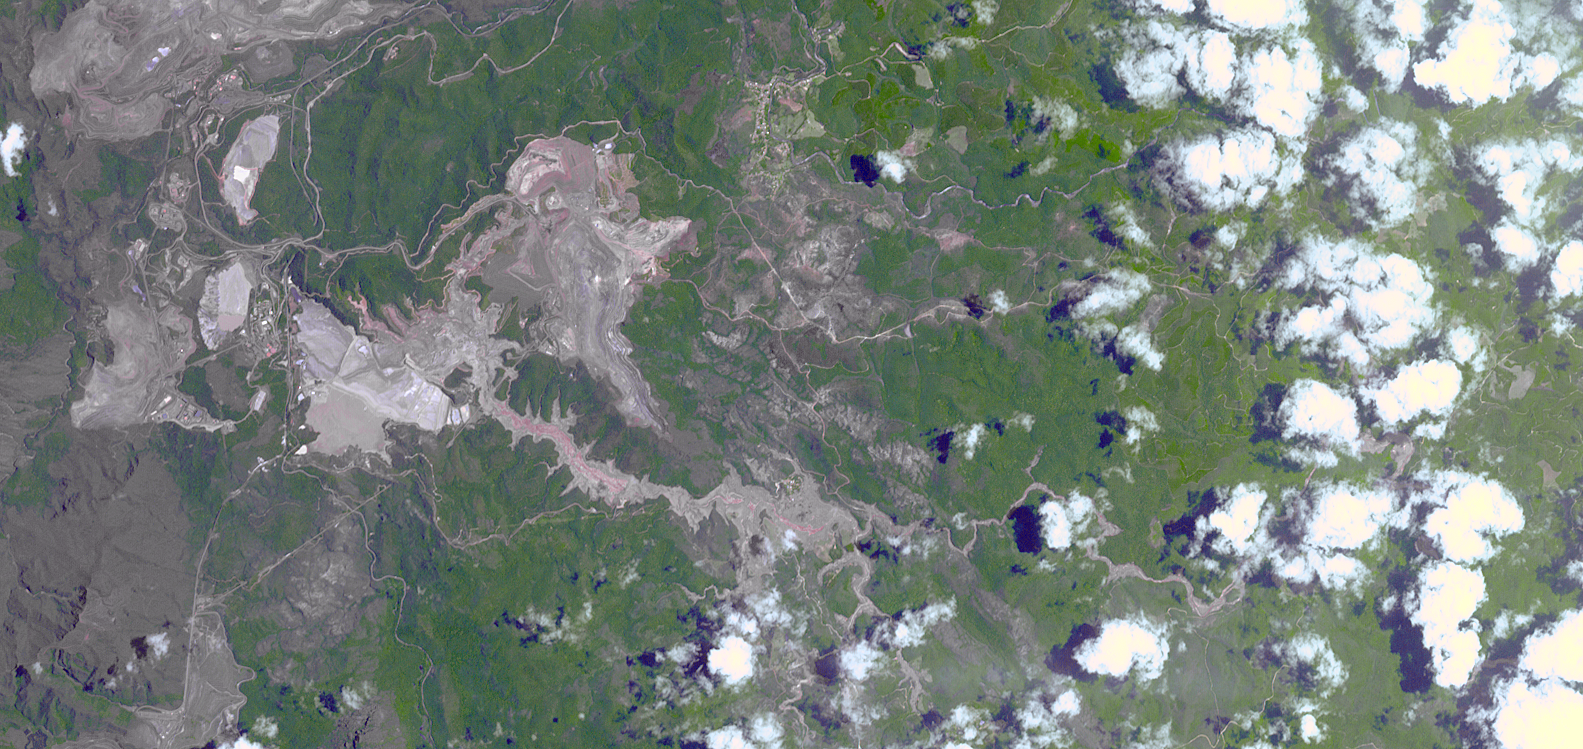

Flooding at Iron-Ore Mine, SE Brazil

On Nov. 5, 2015, a dam at an iron-ore mine in southeastern Brazil burst, sending a wall of water, clay-red mud and debris downstream, overwhelming several villages in the path. The Germano mine is near the town of Mariana in Minas Gerais state. The region is seen in this image from the Advanced Spaceborne Thermal Emission and Reflection Radiometer (ASTER) instrument aboard NASA’s Terra spacecraft was acquired Nov. 12, 2015, covers an area of 6.8 by 14.3 miles (11 by 23 kilometers), and is located at 20.2 degrees south, 43.5 degrees west.

With its 14 spectral bands from the visible to the thermal infrared wavelength region and its high spatial resolution of 15 to 90 meters (about 50 to 300 feet), ASTER images Earth to map and monitor the changing surface of our planet. ASTER is one of five Earth-observing instruments launched Dec. 18, 1999, on Terra. The instrument was built by Japan’s Ministry of Economy, Trade and Industry. A joint U.S./Japan science team is responsible for validation and calibration of the instrument and data products.

The broad spectral coverage and high spectral resolution of ASTER provides scientists in numerous disciplines with critical information for surface mapping and monitoring of dynamic conditions and temporal change. Example applications are: monitoring glacial advances and retreats; monitoring potentially active volcanoes; identifying crop stress; determining cloud morphology and physical properties; wetlands evaluation; thermal pollution monitoring; coral reef degradation; surface temperature mapping of soils and geology; and measuring surface heat balance.

The U.S. science team is located at NASA’s Jet Propulsion Laboratory, Pasadena, Calif. The Terra mission is part of NASA’s Science Mission Directorate, Washington, D.C.

Credit: NASA/GSFC/METI/ERSDAC/JAROS, and U.S./Japan ASTER Science Team